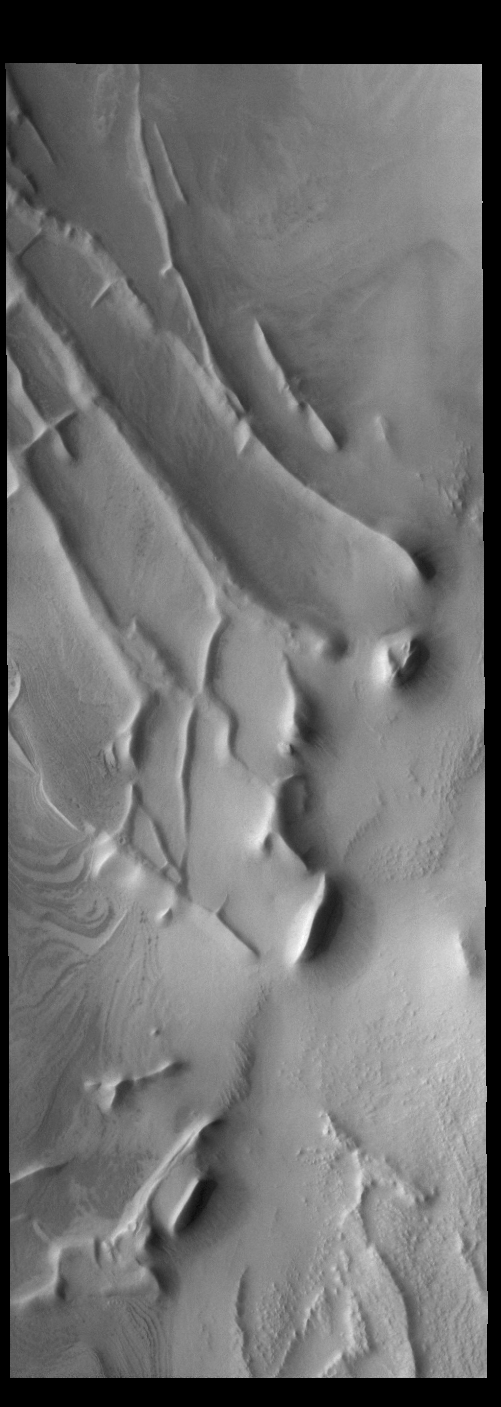

Angustus Labyrinthus

Today’s VIS image shows part of Angustus Labyrinthus. Angustus Labyrinthus is a unique region near the south polar cap. In this image squares formed by intersecting ridges are visible. The feature earned the informal name of the Inca City when it was discovered in Mariner 9 images in 1972.The linear ridges are believed to have formed by volcanic and tectonic forces, where magma filled fractures in the subsurface and then erosion revealed the magmatic material.

Credit: NASA/JPL-Caltech/ASU